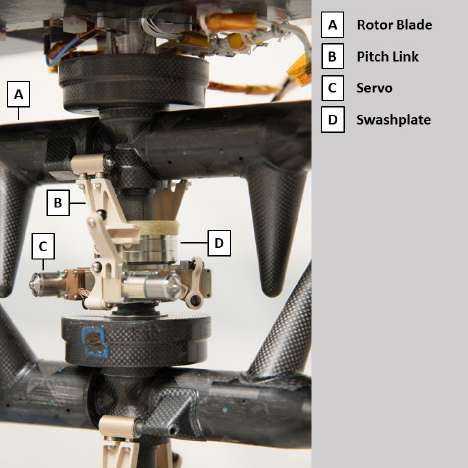

Ingenuity’s Upper Swashplate Assembly

The upper swashplate of NASA’s Ingenuity Mars Helicopter controls the pitch of the upper rotor blades as they rotate and is critical to stable, controlled flight. The swashplate is driven by three small servo motors.

The Ingenuity Mars Helicopter was built by JPL, which also manages the technology demonstration project for NASA Headquarters. It is supported by NASA’s Science, Aeronautics Research, and Space Technology mission directorates. NASA’s Ames Research Center in California’s Silicon Valley, and NASA’s Langley Research Center in Hampton, Virginia, provided significant flight performance analysis and technical assistance during Ingenuity’s development. AeroVironment Inc., Qualcomm, and SolAero also provided design assistance and major vehicle components. Lockheed Martin Space designed and manufactured the Mars Helicopter Delivery System.

Credit: NASA/JPL-Caltech